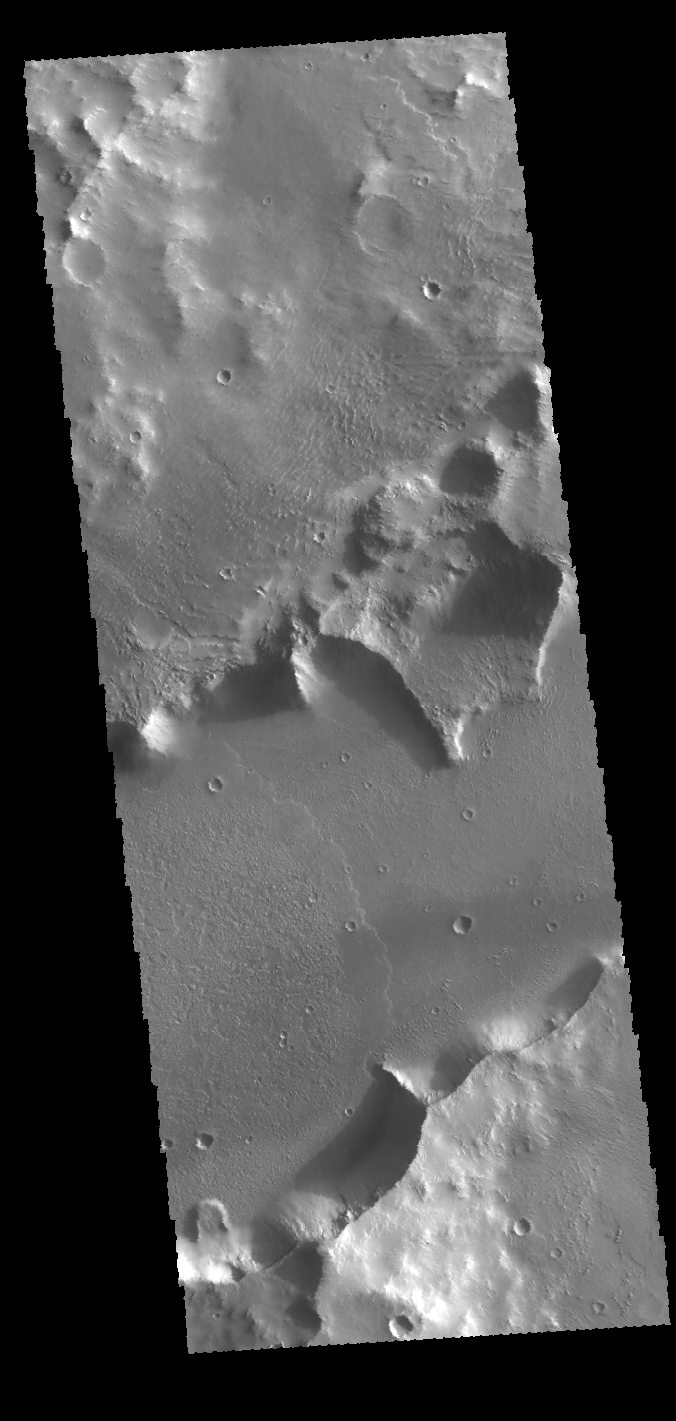

Mangala Fossa

The channel feature in this VIS image is called Mangala Fossa. This feature was formed by tectonic activity, with the walls being faults that allowed the central portion to slide downward forming a graben. In this area the walls of the graben have been modified by erosion and several landslides. The floor host a flow feature entering from the left side of the image.

Credit: NASA/JPL-Caltech/ASU